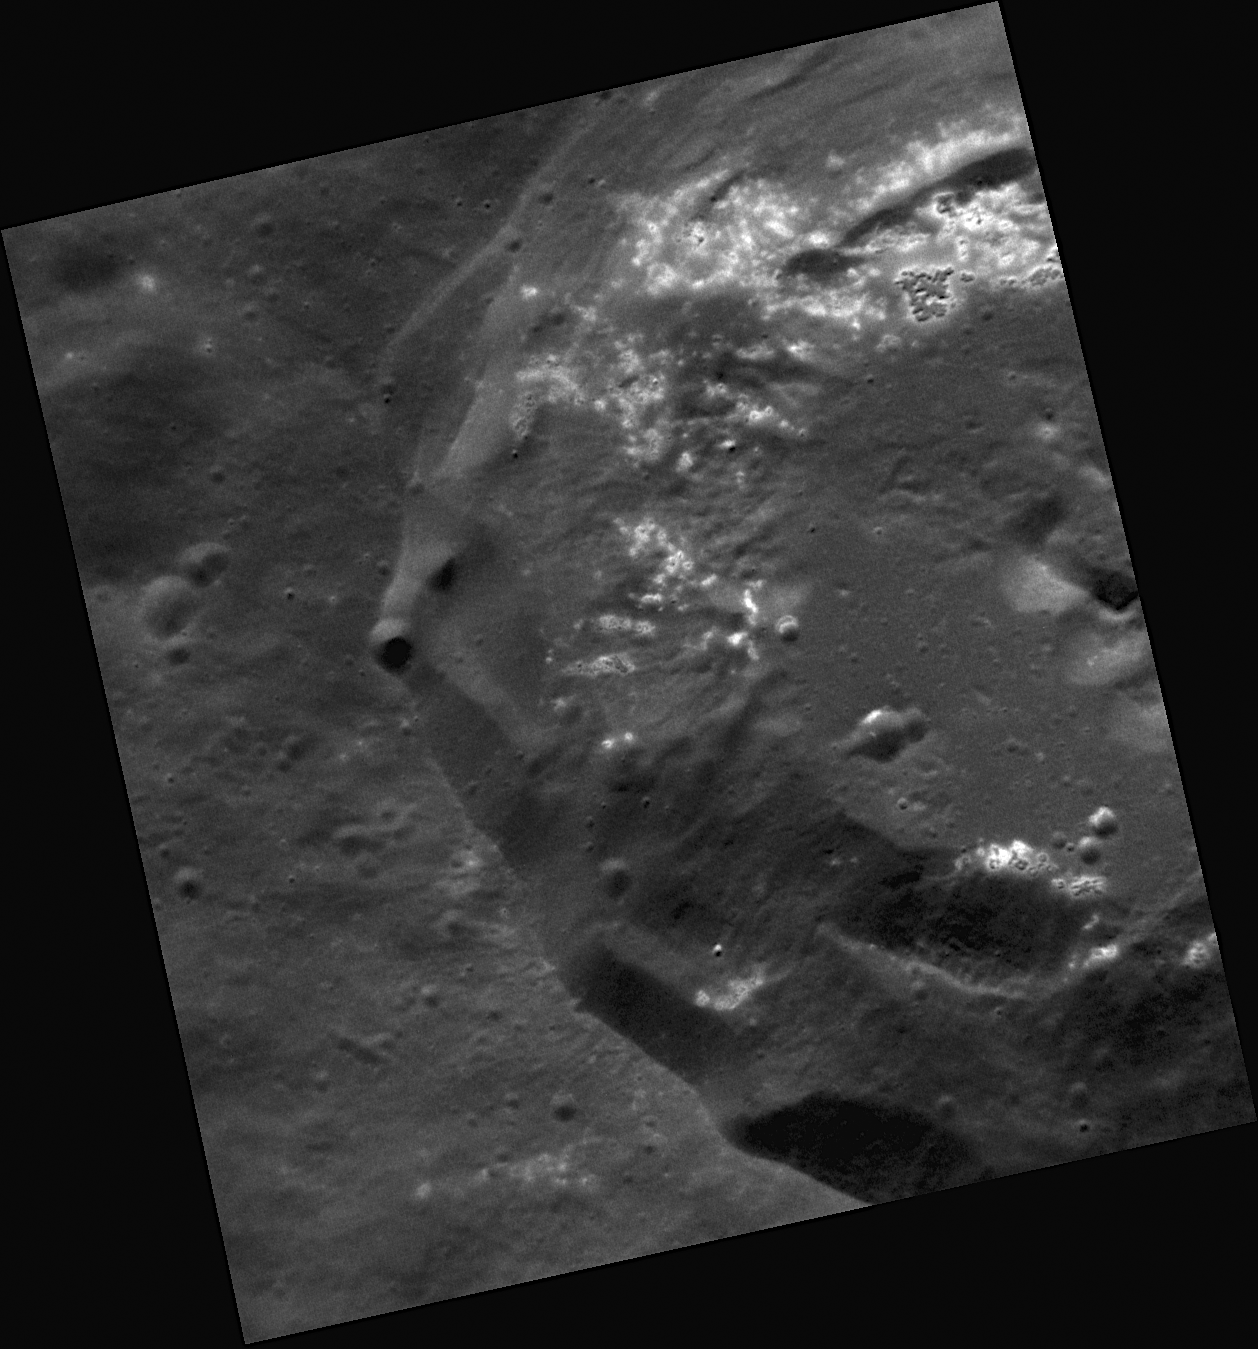

The Sleepy Hollows of Mercury

MESSENGER’s discovery of “hollows,” shallow, irregular depressions that are often bright in nature, is a fascinating surprise, and this recently acquired image reveals yet more occurrences of hollows on the floor and wall of a 30-kilometer crater. Mercury’s hollows often have a distinct color from the neighboring surface, and spectacular examples of many hollows that coalesced to form an etched appearance can be seen on the floors of Tyagaraja and Sander. Hollows are also found in more confined locations, like on theinner ring of Raditladi basin, a slumped crater wall, or the central peaks of craters. Learn more about hollows and how they may have formed by checking out this NASA ScienceCast entitled The Sleepy Hollows of Mercury.

This image was acquired as a high-resolution targeted observation. Targeted observations are images of a small area on Mercury’s surface at resolutions much higher than the 250-meter/pixel (820 feet/pixel) morphology base map or the 1-kilometer/pixel (0.6 miles/pixel) color base map. It is not possible to cover all of Mercury’s surface at this high resolution during MESSENGER’s one-year mission, but several areas of high scientific interest are generally imaged in this mode each week.

The MESSENGER spacecraft is the first ever to orbit the planet Mercury, and the spacecraft’s seven scientific instruments and radio science investigation are unraveling the history and evolution of the Solar System’s innermost planet. Visit the Why Mercury? section of this website to learn more about the key science questions that the MESSENGER mission is addressing. During the one-year primary mission, MDIS is scheduled to acquire more than 75,000 images in support of MESSENGER’s science goals.

Date acquired: October 03, 2011
Image Mission Elapsed Time (MET): 226118011
Image ID: 837160
Instrument: Narrow Angle Camera (NAC) of the Mercury Dual Imaging System (MDIS)
Center Latitude: 50.65°
Center Longitude: 319.8° E
Resolution: 23 meters/pixel
Scale: The partially shown crater has a diameter of approximately 30 kilometers (19 miles)
Incidence Angle: 51.4°
Emission Angle: 26.6°
Phase Angle: 78.0°

These images are from MESSENGER, a NASA Discovery mission to conduct the first orbital study of the innermost planet, Mercury. For information regarding the use of images, see the MESSENGER image use policy.

Credit: NASA/Johns Hopkins University Applied Physics Laboratory/Carnegie Institution of Washington